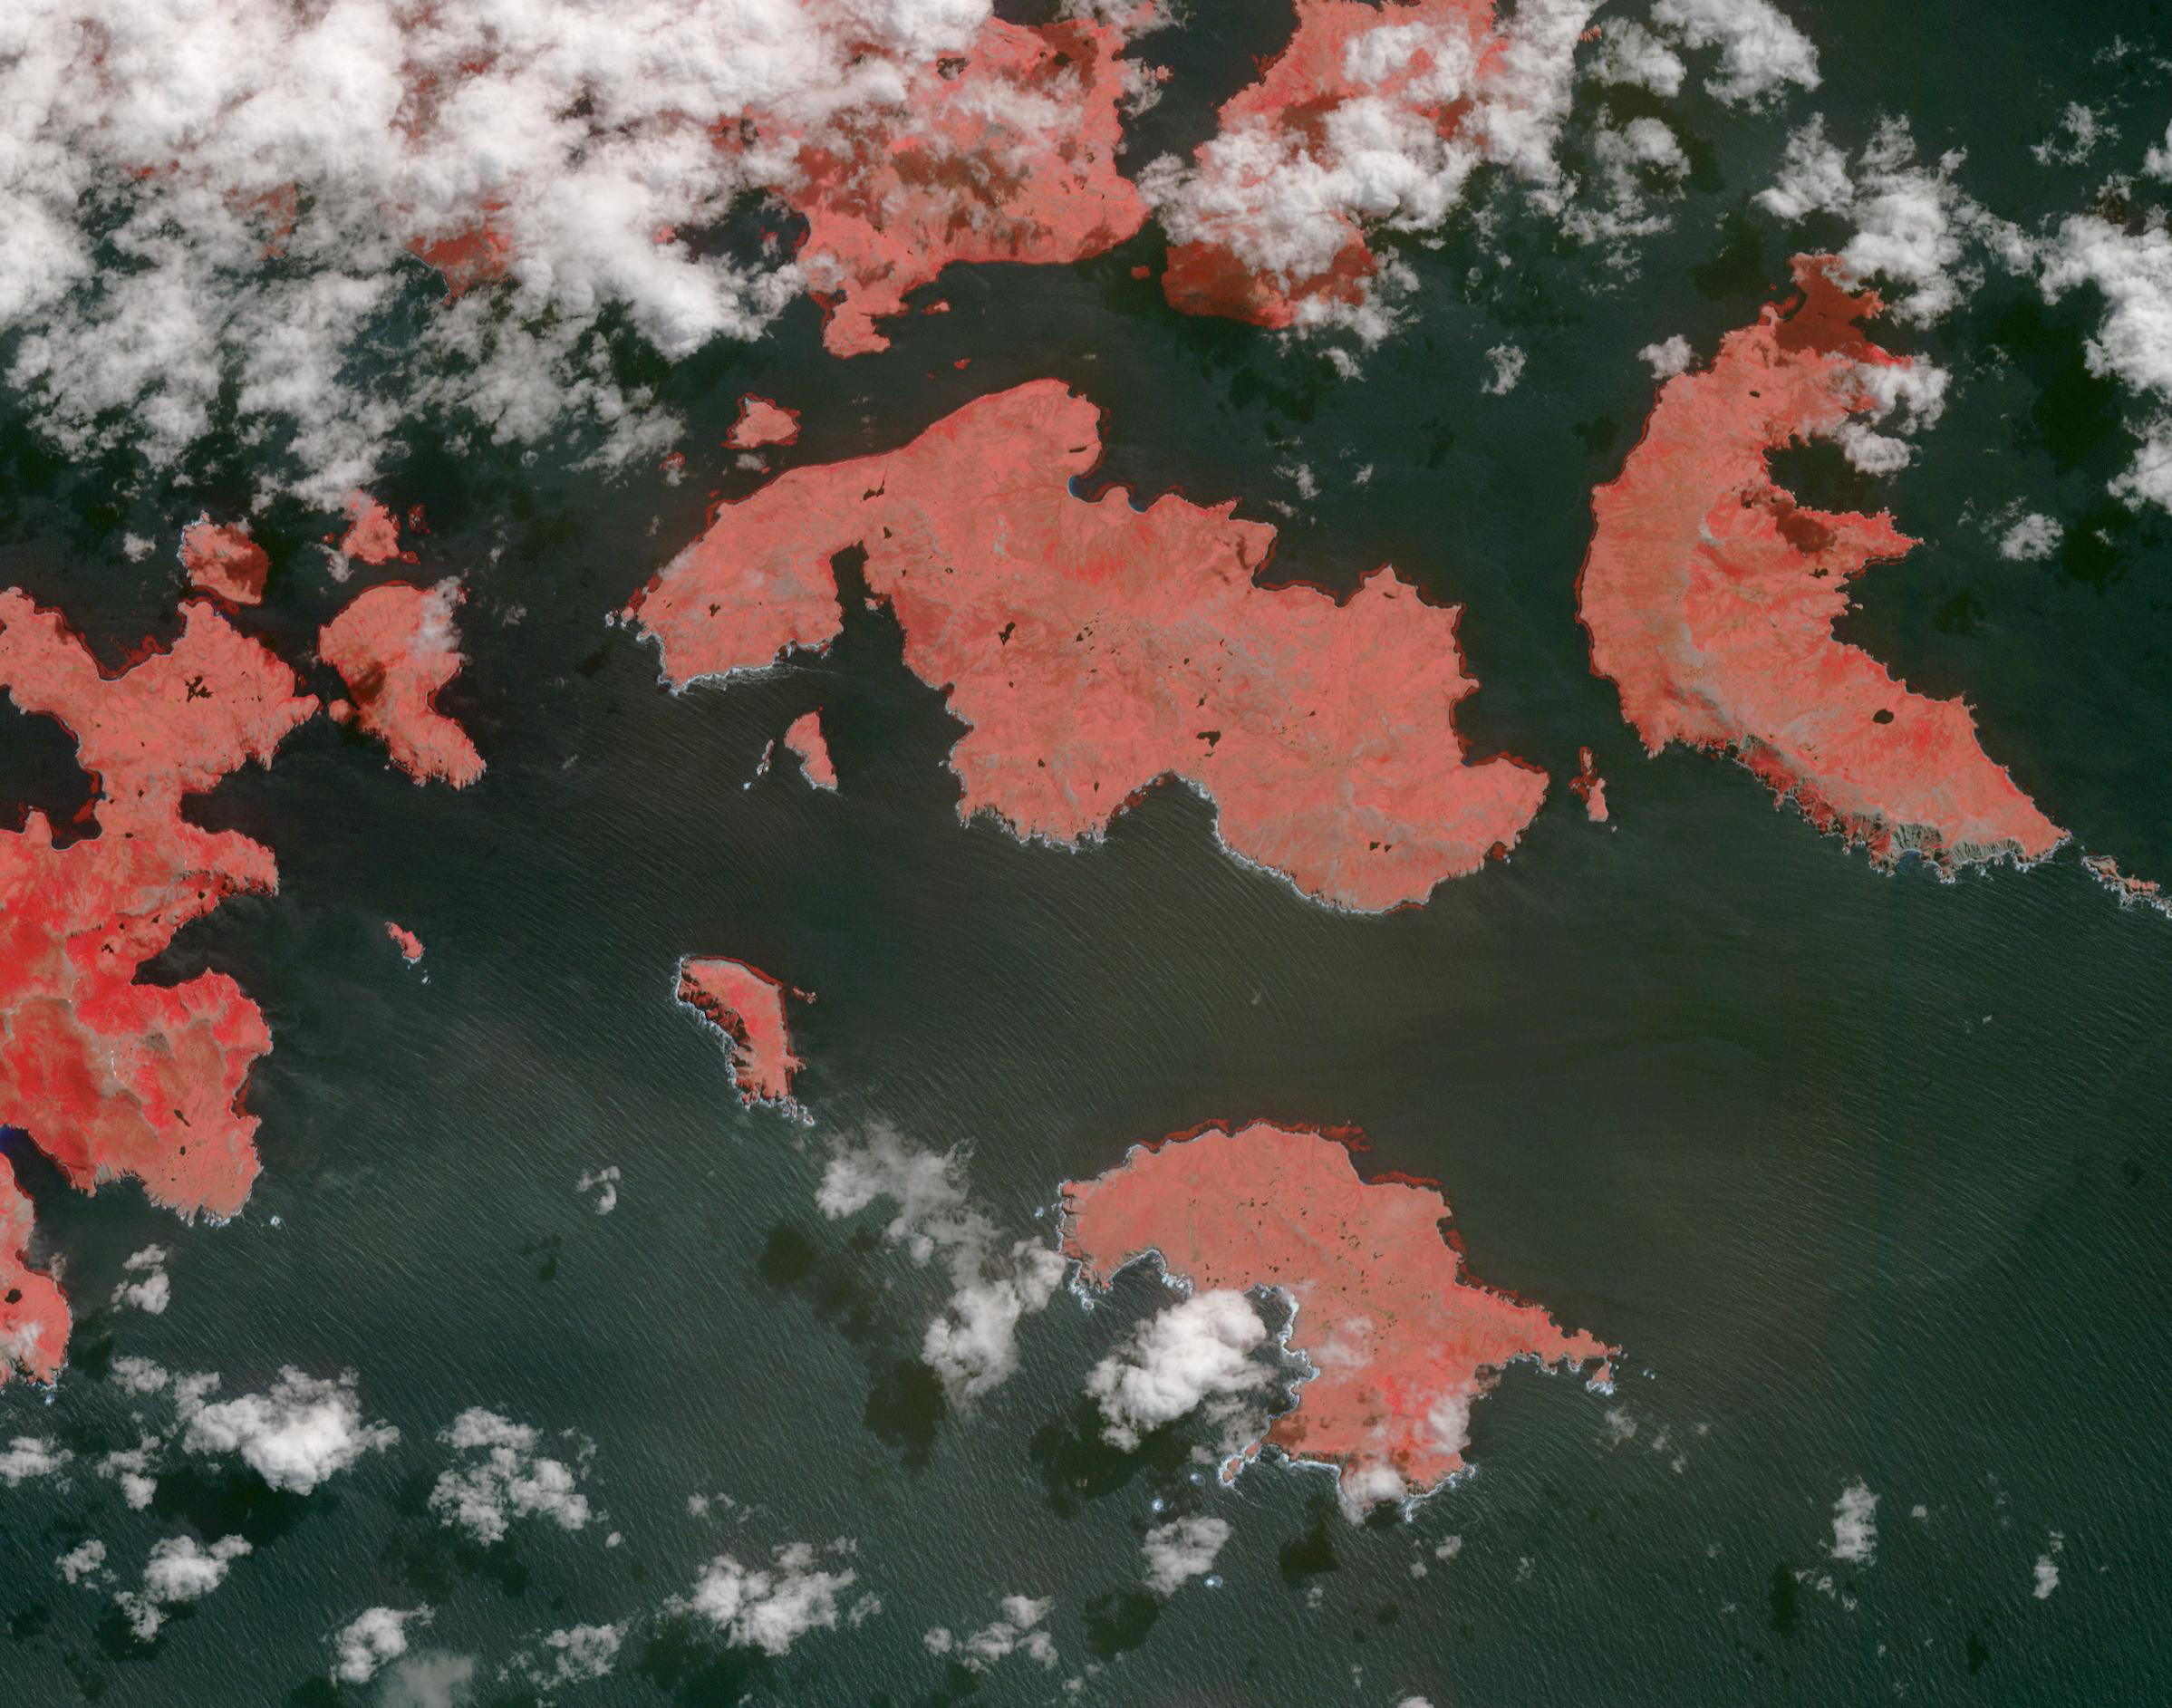

Cape Horn, Chile

Cape Horn is the southernmost point of the Tierra Del Fuego archipelago of Southern Chile, and marks the northern boundary of the Drake Passage where the Atlantic and Pacific Oceans meet. For decades after its 1616 discovery, it was a milestone for the clipper route by which sailing ships carried trade around the world (Wikipedia). Unfortunately, it was also a graveyard for sailing ships due to strong winds, large waves, strong currents, and icebergs. The 1914 opening of the Panama Canal greatly reduced the need for ships to traverse this dangerous passage. The image was acquired December 20, 2009, covers an area of 28.3 by 36.0 kilometers, and is located at 56 degrees south, 67.3 degrees west.

With its 14 spectral bands from the visible to the thermal infrared wavelength region and its high spatial resolution of about 50 to 300 feet (15 to 90 meters), ASTER images Earth to map and monitor the changing surface of our planet. ASTER is one of five Earth-observing instruments launched Dec. 18, 1999, on Terra. The instrument was built by Japan’s Ministry of Economy, Trade and Industry. A joint U.S./Japan science team is responsible for validation and calibration of the instrument and data products.

The broad spectral coverage and high spectral resolution of ASTER provides scientists in numerous disciplines with critical information for surface mapping and monitoring of dynamic conditions and temporal change. Example applications are monitoring glacial advances and retreats; monitoring potentially active volcanoes; identifying crop stress; determining cloud morphology and physical properties; wetlands evaluation; thermal pollution monitoring; coral reef degradation; surface temperature mapping of soils and geology; and measuring surface heat balance.

The U.S. science team is located at NASA’s Jet Propulsion Laboratory in Pasadena, Calif. The Terra mission is part of NASA’s Science Mission Directorate, Washington.

Credit: NASA/METI/AIST/Japan Space Systems, and U.S./Japan ASTER Science Team